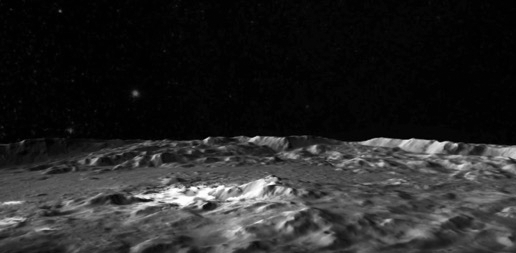

Flight Over Occator (Animation)

This video, produced by the German Aerospace Center (DLR), shows the intriguing Occator Crater on Ceres. Occator is home to Ceres’ brightest area. It may have been produced by upwelling of salt-rich liquids after the impact that formed the crater.

The animated flyover includes topographic and enhanced-color views of the crater, highlighting the central dome feature. The central area has been named Cerealia Facula. Occator’s secondary group of bright spots is called Vinalia Faculae.

Dawn’s mission is managed by JPL for NASA’s Science Mission Directorate in Washington. Dawn is a project of the directorate’s Discovery Program, managed by NASA’s Marshall Space Flight Center in Huntsville, Alabama. UCLA is responsible for overall Dawn mission science. Orbital ATK, Inc., in Dulles, Virginia, designed and built the spacecraft. The German Aerospace Center, the Max Planck Institute for Solar System Research, the Italian Space Agency and the Italian National Astrophysical Institute are international partners on the mission team.

Credit: NASA/JPL-Caltech/UCLA/MPS/DLR/IDA